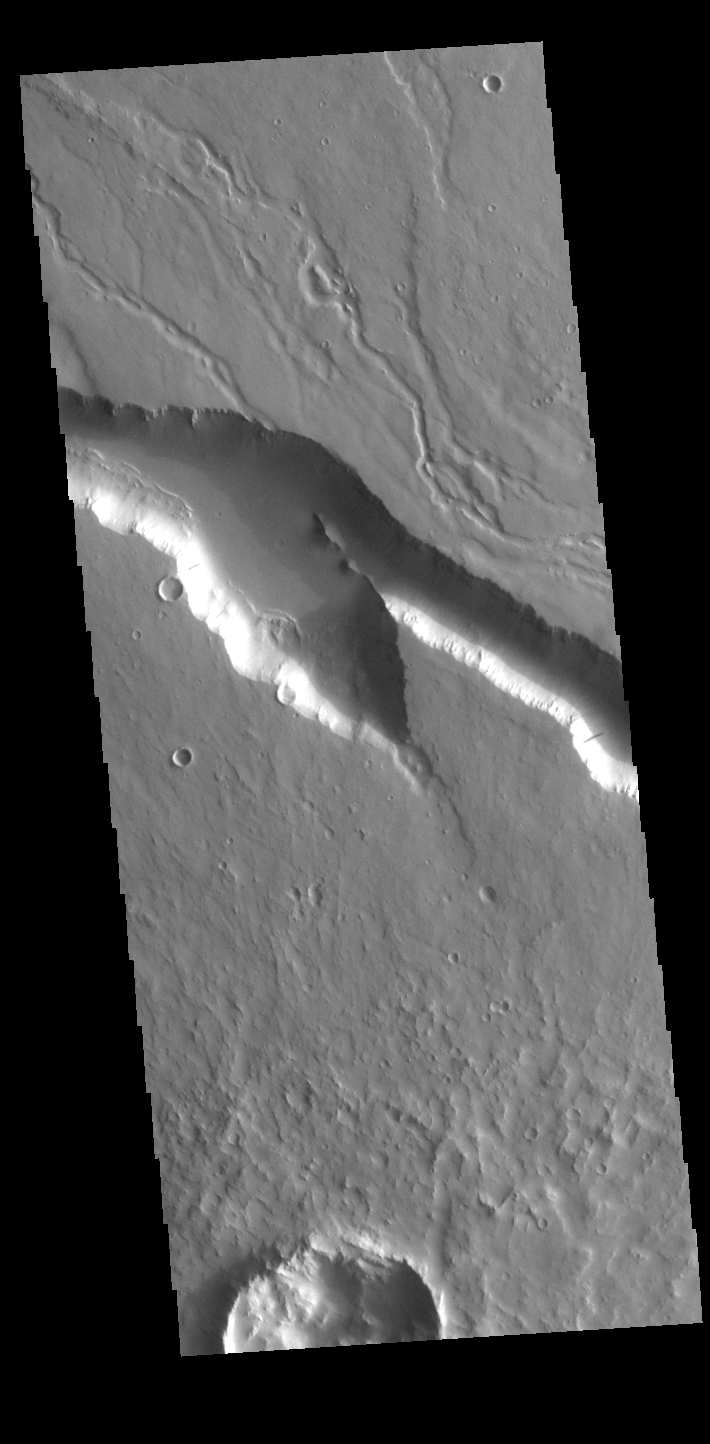

Elysium Fossae

Today’s VIS image contains a section of one of the many channel forms found radial to the Elysium Mons volcanic complex. In this case the fossae are located to the west of Elysium Mons. Elysium Fossae are comprised of both linear and sinuous channels, usually interpreted to have both fluid and tectonic forces playing a part in the formation. The linear depression resembles a graben (formed by tectonic forces) and sinuous channels more closely resembles features caused by fluid flow – either lava or water created by melting subsurface ice due to volcanic heating. The Elysium Fossae system is 1044 km (649 miles) in length.

Credit: NASA/JPL-Caltech/ASU